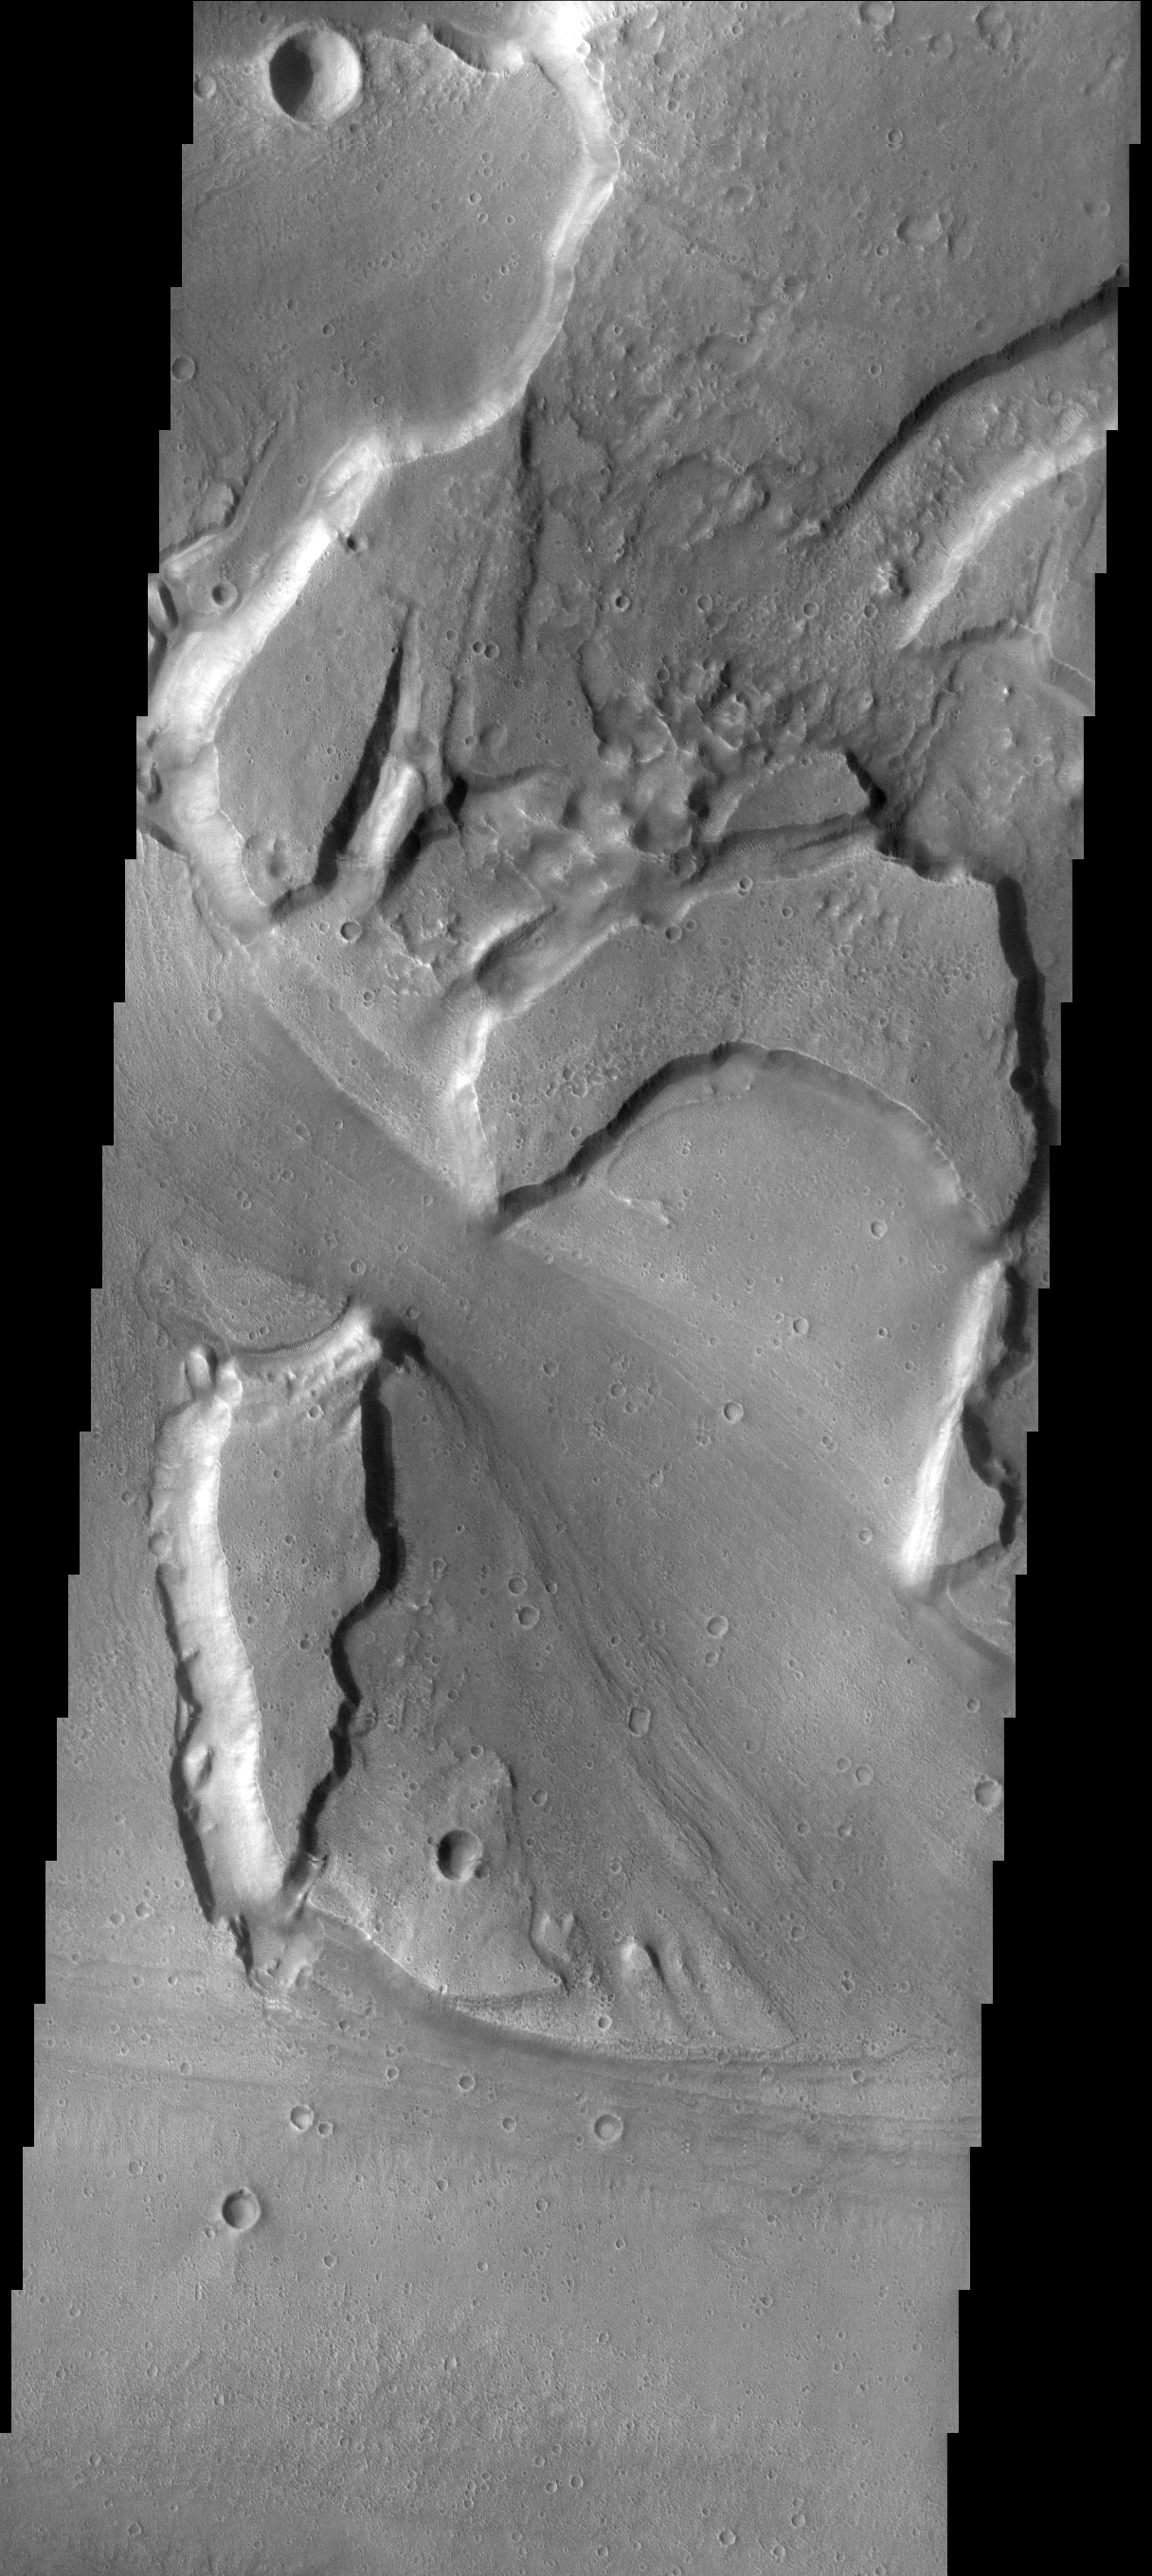

Kasei Vallis

This image shows a portion of the floor of Kasei Vallis.

Image information: VIS instrument. Latitude 25.6N, Longitude 308.8E. 18 meter/pixel resolution.

Please see the THEMIS Data Citation Note for details on crediting THEMIS images.

Note: this THEMIS visual image has not been radiometrically nor geometrically calibrated for this preliminary release. An empirical correction has been performed to remove instrumental effects. A linear shift has been applied in the cross-track and down-track direction to approximate spacecraft and planetary motion. Fully calibrated and geometrically projected images will be released through the Planetary Data System in accordance with Project policies at a later time.

NASA’s Jet Propulsion Laboratory manages the 2001 Mars Odyssey mission for NASA’s Office of Space Science, Washington, D.C. The Thermal Emission Imaging System (THEMIS) was developed by Arizona State University, Tempe, in collaboration with Raytheon Santa Barbara Remote Sensing. The THEMIS investigation is led by Dr. Philip Christensen at Arizona State University. Lockheed Martin Astronautics, Denver, is the prime contractor for the Odyssey project, and developed and built the orbiter. Mission operations are conducted jointly from Lockheed Martin and from JPL, a division of the California Institute of Technology in Pasadena.

Credit: NASA/JPL/ASU